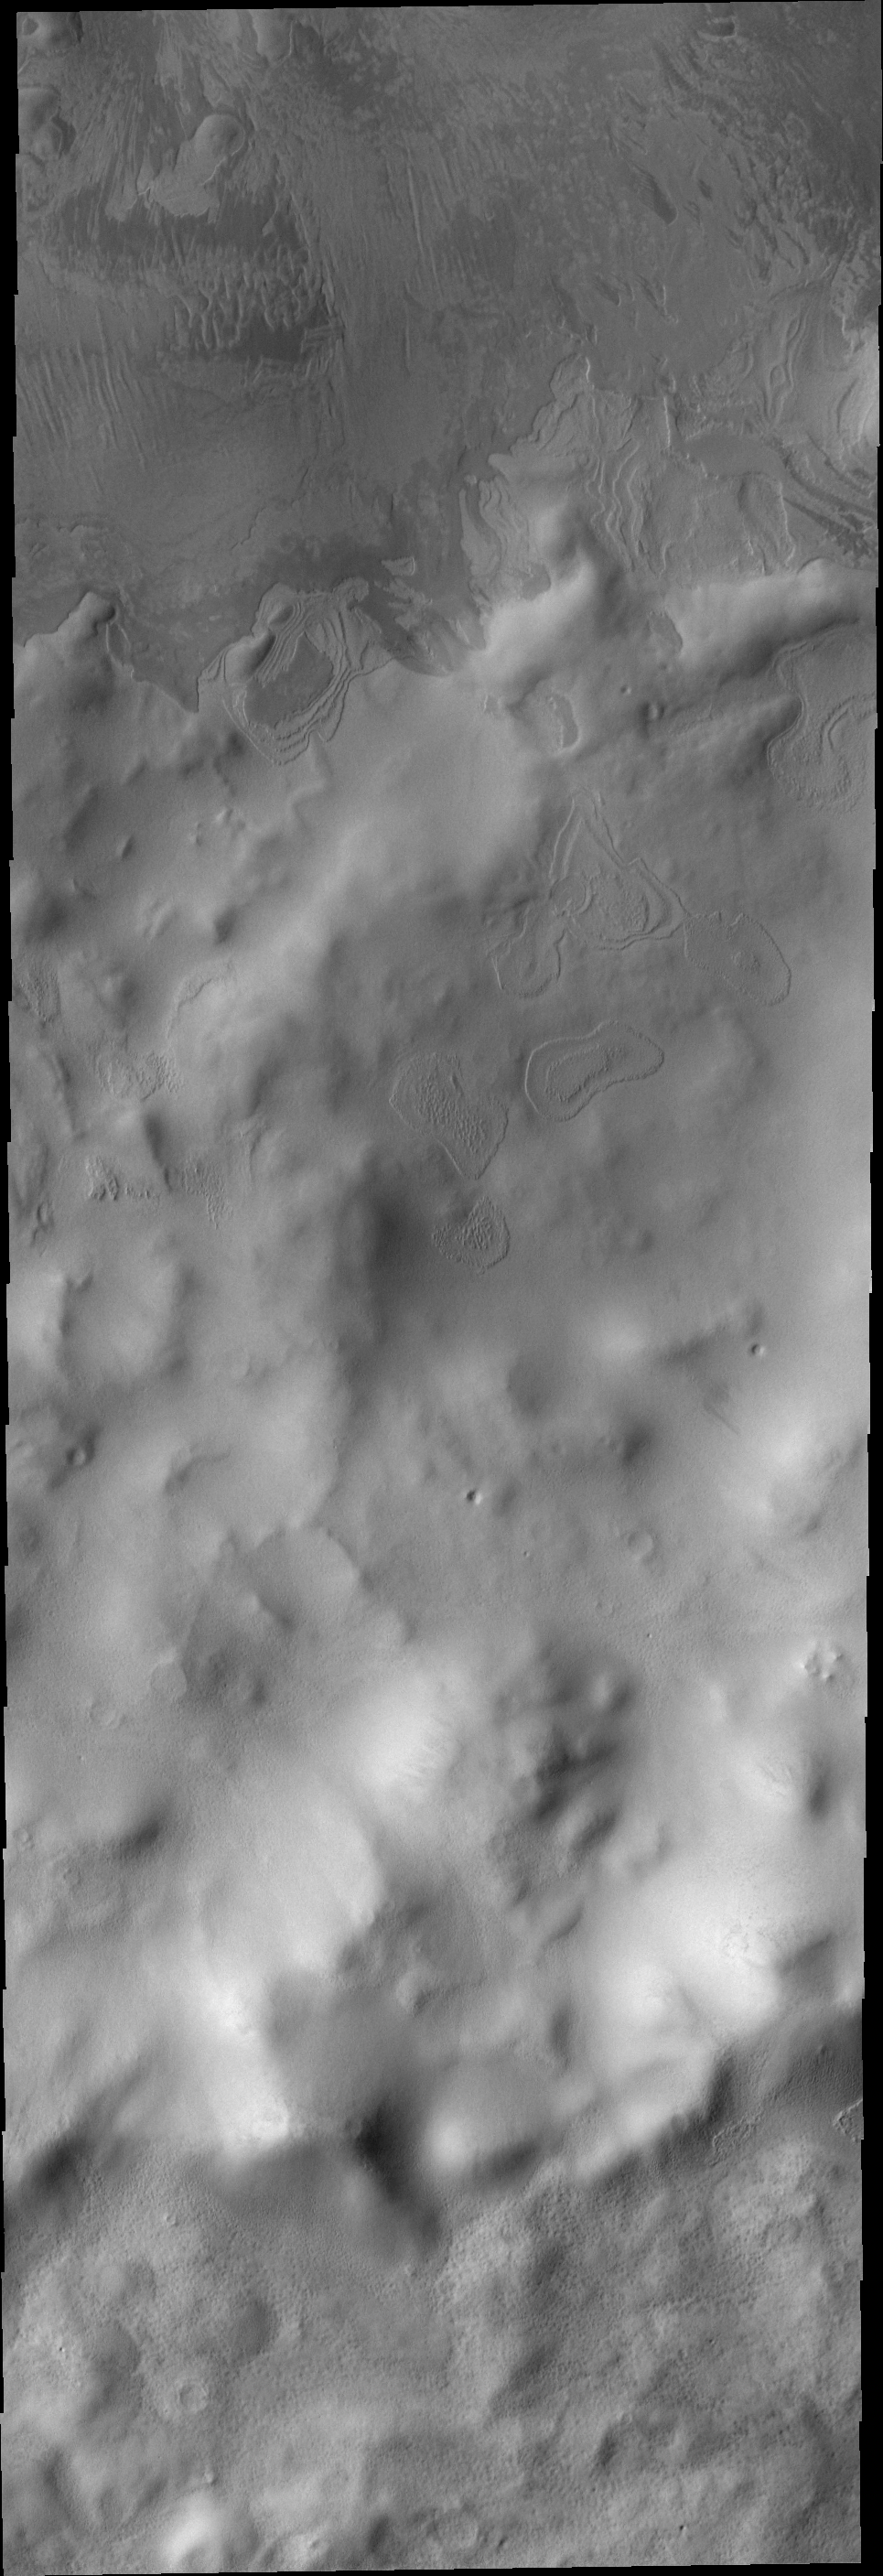

End of Summer

Autumn has begun in the southern hemisphere of Mars. As the sun retreats northward frost will begin to accumulate. The frost-free floor of this crater, with it’s intricate texture, will soon be hidden. Due to Mars’ orbit, the seasons are twice as long as on Earth – so it will be a full earthyear before this crater floor is exposed again.

Image information: VIS instrument. Latitude -76.9N, Longitude 84.2E. 17 meter/pixel resolution.

Please see the THEMIS Data Citation Note for details on crediting THEMIS images.

Note: this THEMIS visual image has not been radiometrically nor geometrically calibrated for this preliminary release. An empirical correction has been performed to remove instrumental effects. A linear shift has been applied in the cross-track and down-track direction to approximate spacecraft and planetary motion. Fully calibrated and geometrically projected images will be released through the Planetary Data System in accordance with Project policies at a later time.

NASA’s Jet Propulsion Laboratory manages the 2001 Mars Odyssey mission for NASA’s Office of Space Science, Washington, D.C. The Thermal Emission Imaging System (THEMIS) was developed by Arizona State University, Tempe, in collaboration with Raytheon Santa Barbara Remote Sensing. The THEMIS investigation is led by Dr. Philip Christensen at Arizona State University. Lockheed Martin Astronautics, Denver, is the prime contractor for the Odyssey project, and developed and built the orbiter. Mission operations are conducted jointly from Lockheed Martin and from JPL, a division of the California Institute of Technology in Pasadena.

Credit: NASA/JPL/ASU